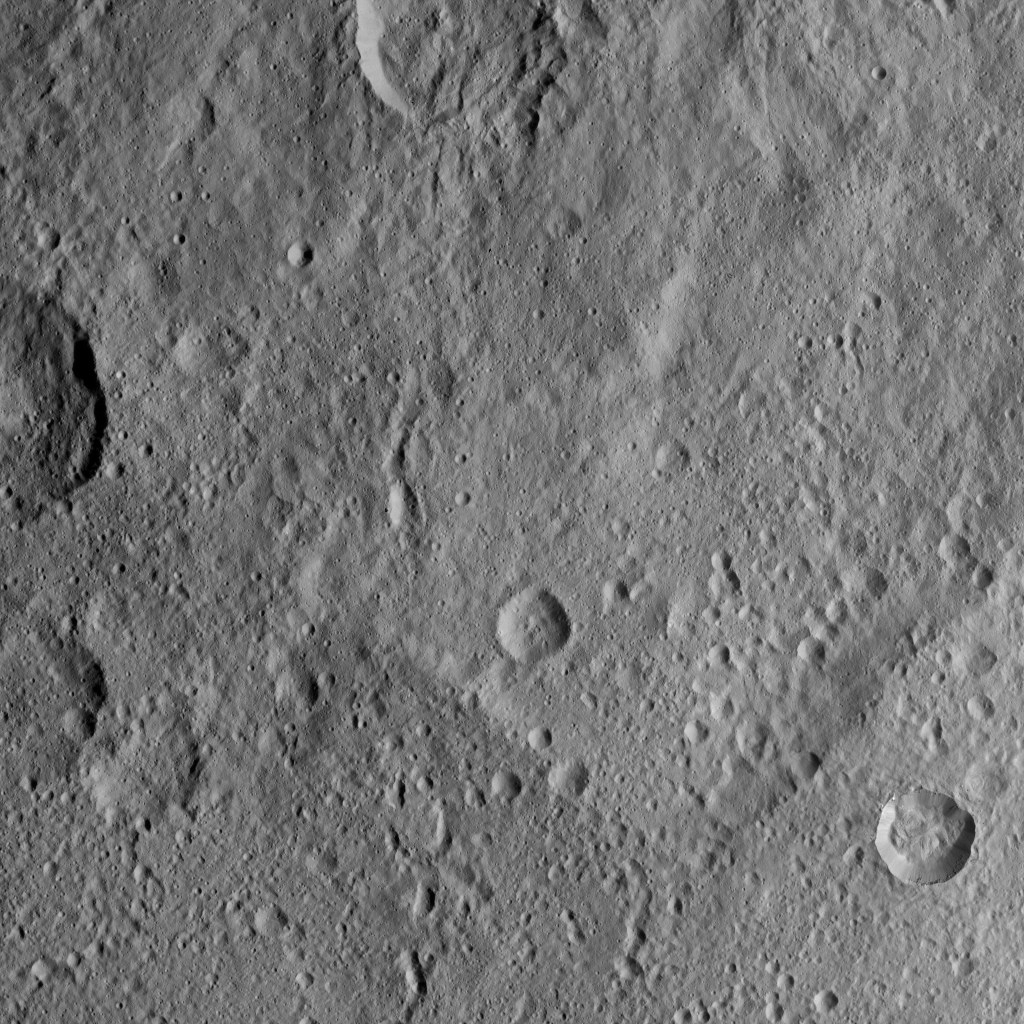

Dawn XMO2 Image 21

This scene from Ceres features terrain near the rim of the large crater named Kerwan, at lower left. At 174 miles (280 kilometers) in diameter, Kerwan is the largest crater that Dawn has discovered on Ceres.

A much smaller, fresher crater called Cacaguat is seen in the lower right corner. Cacaguat, named for the Nicaraguan god of cacao, is 8.5 miles (13.6 kilometers) in diameter.

Dawn took this image on Oct. 20, 2016, from its second extended-mission science orbit (XMO2), at a distance of about 920 miles (1,480 kilometers) above the surface. The image resolution is about 460 feet (140 meters) per pixel.

Dawn’s mission is managed by JPL for NASA’s Science Mission Directorate in Washington. Dawn is a project of the directorate’s Discovery Program, managed by NASA’s Marshall Space Flight Center in Huntsville, Alabama. UCLA is responsible for overall Dawn mission science. Orbital ATK, Inc., in Dulles, Virginia, designed and built the spacecraft. The German Aerospace Center, the Max Planck Institute for Solar System Research, the Italian Space Agency and the Italian National Astrophysical Institute are international partners on the mission team.

Credit: NASA/JPL-Caltech/UCLA/MPS/DLR/IDA